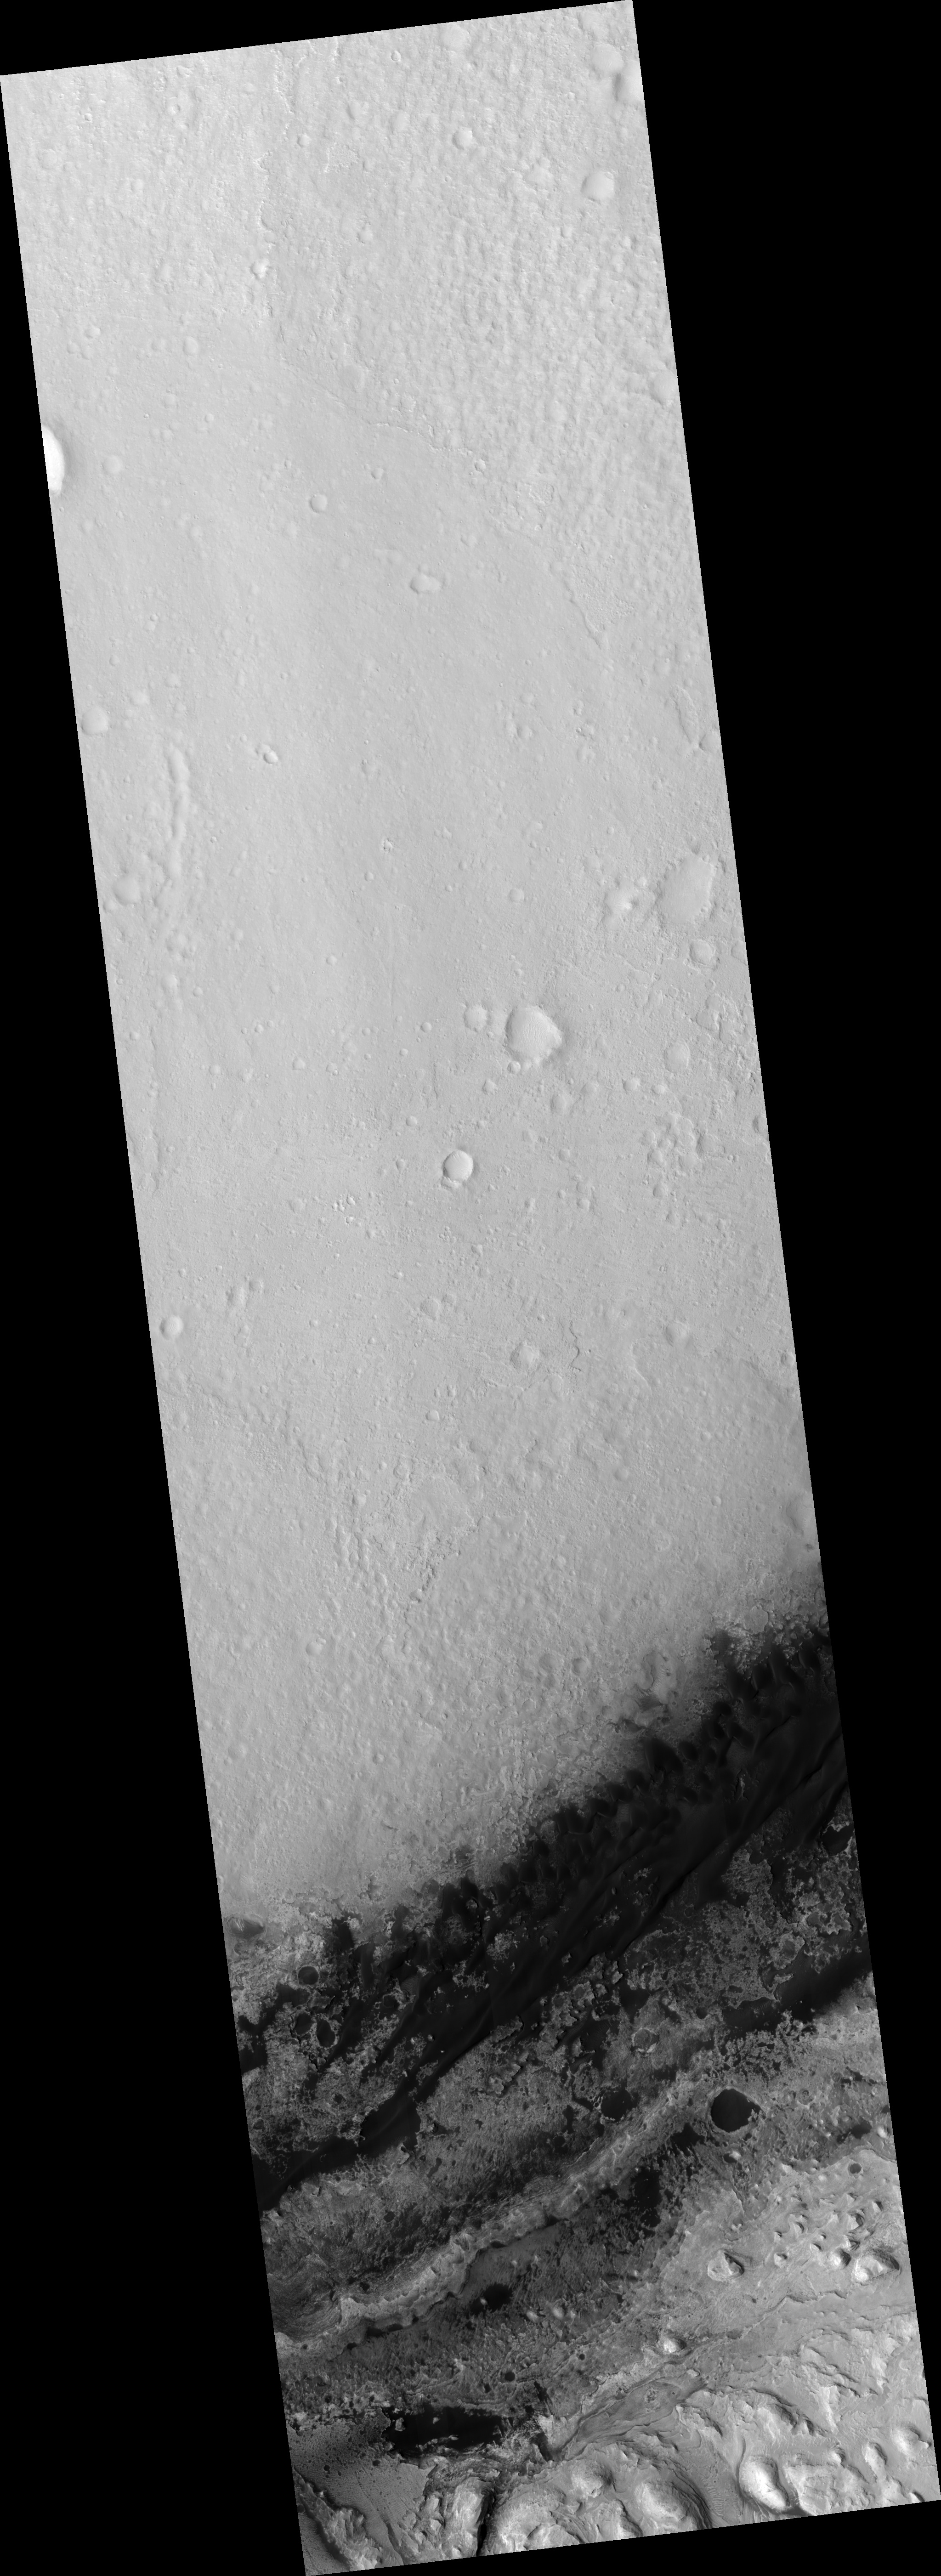

Proposed MSL Site in Gale Crater

HiRISE image (PSP_003453_1750) of proposed landing site for the Mars Science Laboratory (MSL) in Gale Crater.

Observation Toolbox
Acquisition date: 4 April 2007
Local Mars time: 3:22 PM
Degrees latitude (centered): -4.6°
Degrees longitude (East): 137.4°
Range to target site: 270.4 km (169.0 miles)
Original image scale range: 27.1 cm/pixel (with 1 x 1 binning) so objects ~81 cm across are resolved
Map-projected scale: 25 cm/pixel and north is up
Map-projection: EQUIRECTANGULAR
Emission angle: 4.2°
Phase angle: 57.5°
Solar incidence angle: 53°, with the Sun about 37° above the horizon
Solar longitude: 223.9°, Northern Autumn

NASA’s Jet Propulsion Laboratory, a division of the California Institute of Technology in Pasadena, manages the Mars Reconnaissance Orbiter for NASA’s Science Mission Directorate, Washington. Lockheed Martin Space Systems, Denver, is the prime contractor for the project and built the spacecraft. The High Resolution Imaging Science Experiment is operated by the University of Arizona, Tucson, and the instrument was built by Ball Aerospace and Technology Corp., Boulder, Colo.

Credit: NASA/JPL/Univ. of Arizona